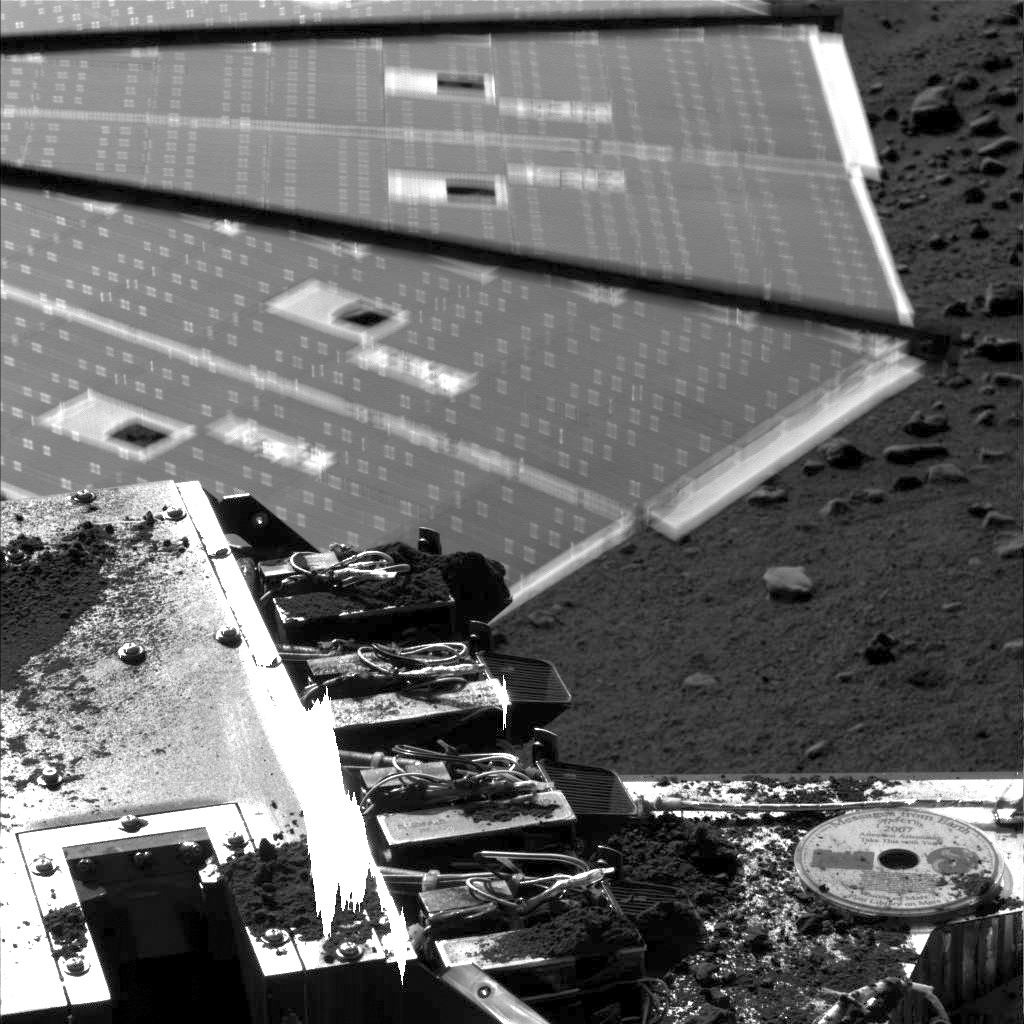

Solar Panel Buffeted by Wind at Phoenix Site

Winds were strong enough to cause about a half a centimeter (.19 inch) of motion of a solar panel on NASA’s Phoenix Mars lander when the lander’s Surface Stereo Imager took this picture on Aug. 31, 2008, during the 96th Martian day since landing.

The lander’s telltale wind gauge has been indicating wind speeds of about 4 meters per second (9 miles per hour) during late mornings at the site.

These conditions were anticipated and the wind is not expected to do any harm to the lander.

The Phoenix Mission is led by the University of Arizona, Tucson, on behalf of NASA. Project management of the mission is by NASA’s Jet Propulsion Laboratory, Pasadena, Calif. Spacecraft development is by Lockheed Martin Space Systems, Denver.

Photojournal Note: As planned, the Phoenix lander, which landed May 25, 2008 23:53 UTC, ended communications in November 2008, about six months after landing, when its solar panels ceased operating in the dark Martian winter.

Credit: NASA/JPL-Caltech/University of Arizona/Texas A&M University